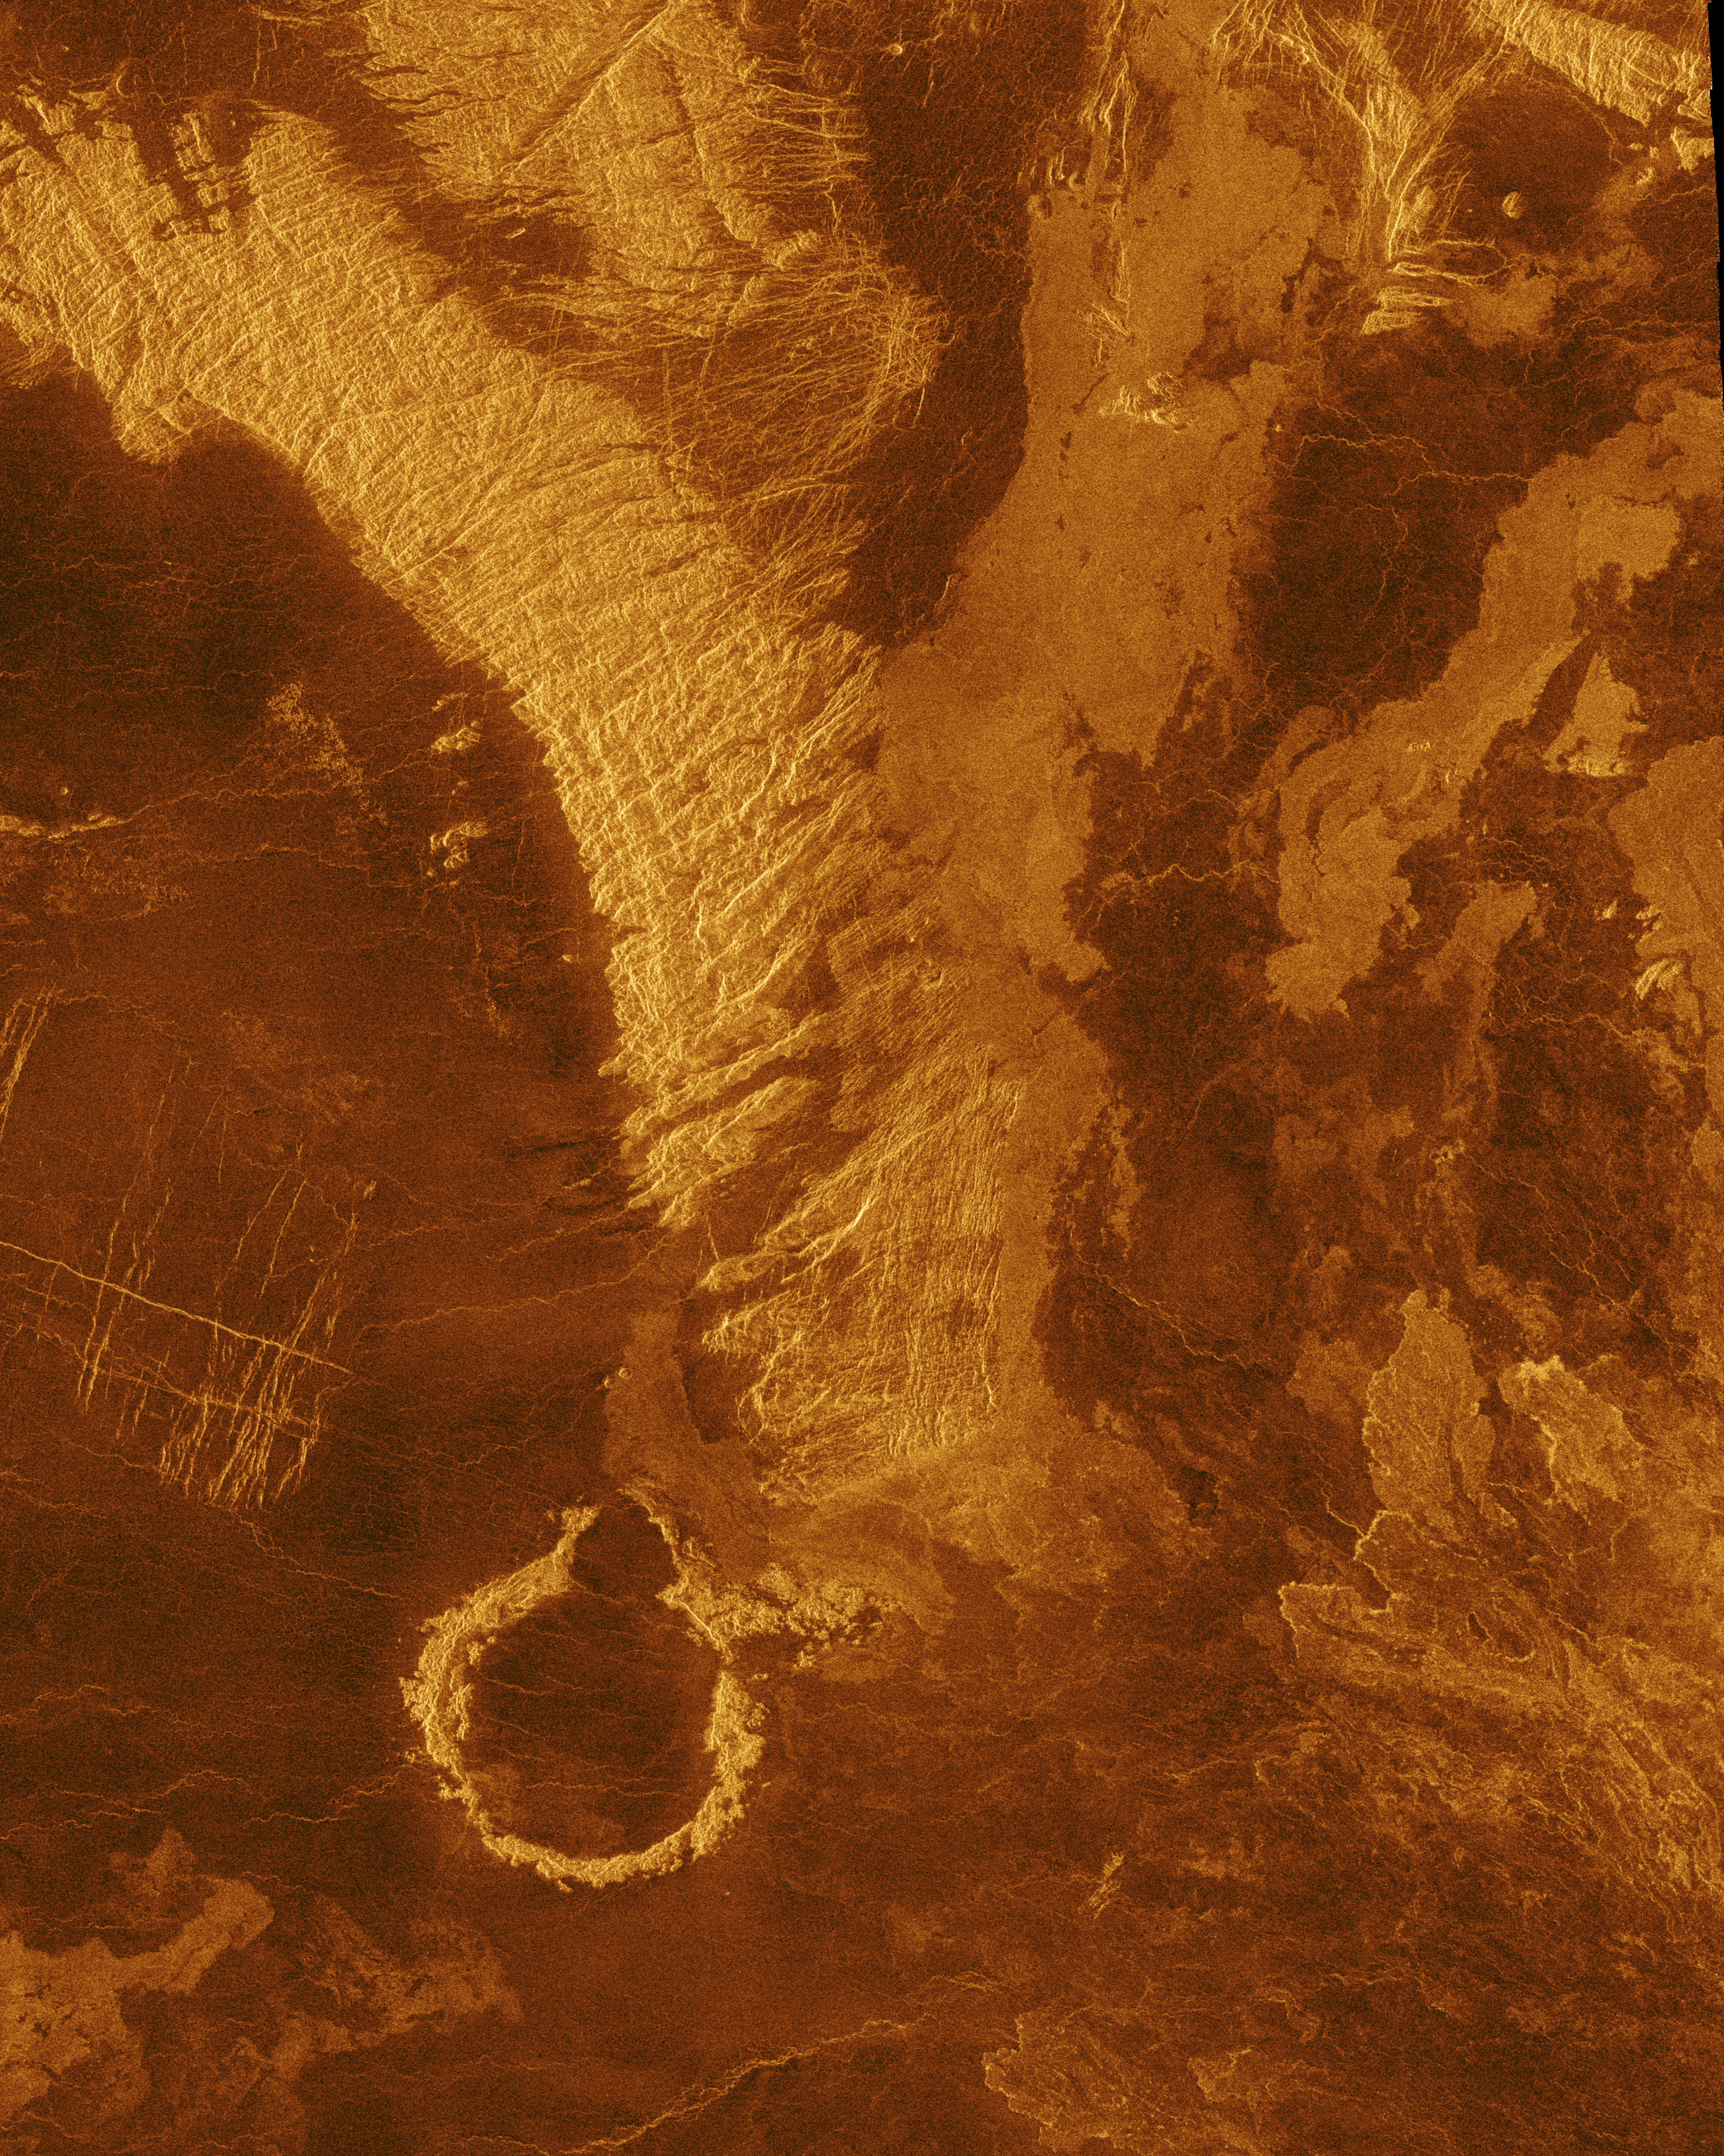

Venus – Simulated Color of Leda Planitia

This false color Magellan image shows a portion of Leda Planitia (plains) in the northern hemisphere of Venus, centered at 41 degrees north latitude, 52 degrees east longitude. The area is 220 kilometers (135 miles) wide and 275 kilometers (170 miles) long. This image was produced from Magellan radar data collected in Cycle 2 of the mission. Cycle 2 was completed January 15, 1992. The area was not imaged during the first cycle because of superior conjunction when the sun was between the Earth and Venus, preventing communication with the spacecraft. This image contains examples of several of the major geologic terrains on Venus and illustrates the basic stratigraphy or sequence of geologic events. The oldest terrains appear as bright, highly-fractured or chaotic highlands rising out of the plains. This is seen in the upper left, or northwest, quadrant of the image. The chaotic highlands, sometimes called tessera, may represent older and thicker crustal material and occupy about 15 percent of the surface of Venus. The circular ring structure in the lower left of the image is probably an impact crater. This 40 kilometer (25 miles) diameter crater has been given a proposed name, Heloise, after the French physician who lived from about 1098 to 1164 A.D. The crater was formed by the impact of an asteroid sometime before the plains lavas embayed and covered the region. The plains surround and embay the fractured highland tessera. Plains are formed by fluid volcanic flows that may have once formed vast lava seas which covered all the low lying surfaces. Plains comprise more than 80 percent of the surface of Venus. The most recent activity in the region is volcanism that produced the radar bright flows best seen in the upper right quadrant of the image. Those flows are similar to the darker plains volcanics, but apparently have more rugged surfaces that more efficiently scatter the radar signal back to the spacecraft. Thus the geologic sequence is early fracturing of the tessera, flooding by extensive plains lavas and scattered, less extensive individual flows on the plains surface. Impact cratering occurs throughout geologic history and provides a rough estimate of the time scale. Craters larger than a few kilometers in diameter form on Venus, as they do on Earth, at the rate of about one per million years, with smaller impacts much more frequent than larger ones. The simulated hues are based on color images recorded by the Soviet Venera 13 and 14 spacecraft.

Credit: NASA/JPL